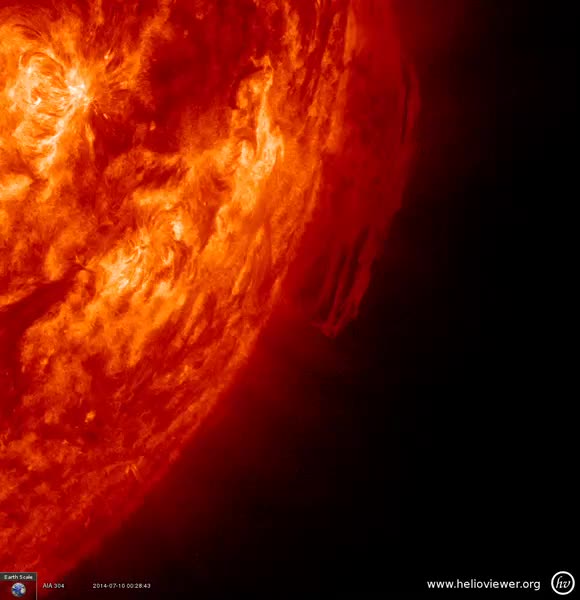

Spun and Confused [video]

A long arch of plasma (called a prominence) was pulled this way and that by magnetic forces for a week before it finally dissipated (July 10-16, 2014). This close up was captured in extreme ultraviolet light.

Credit: NASA/SDO